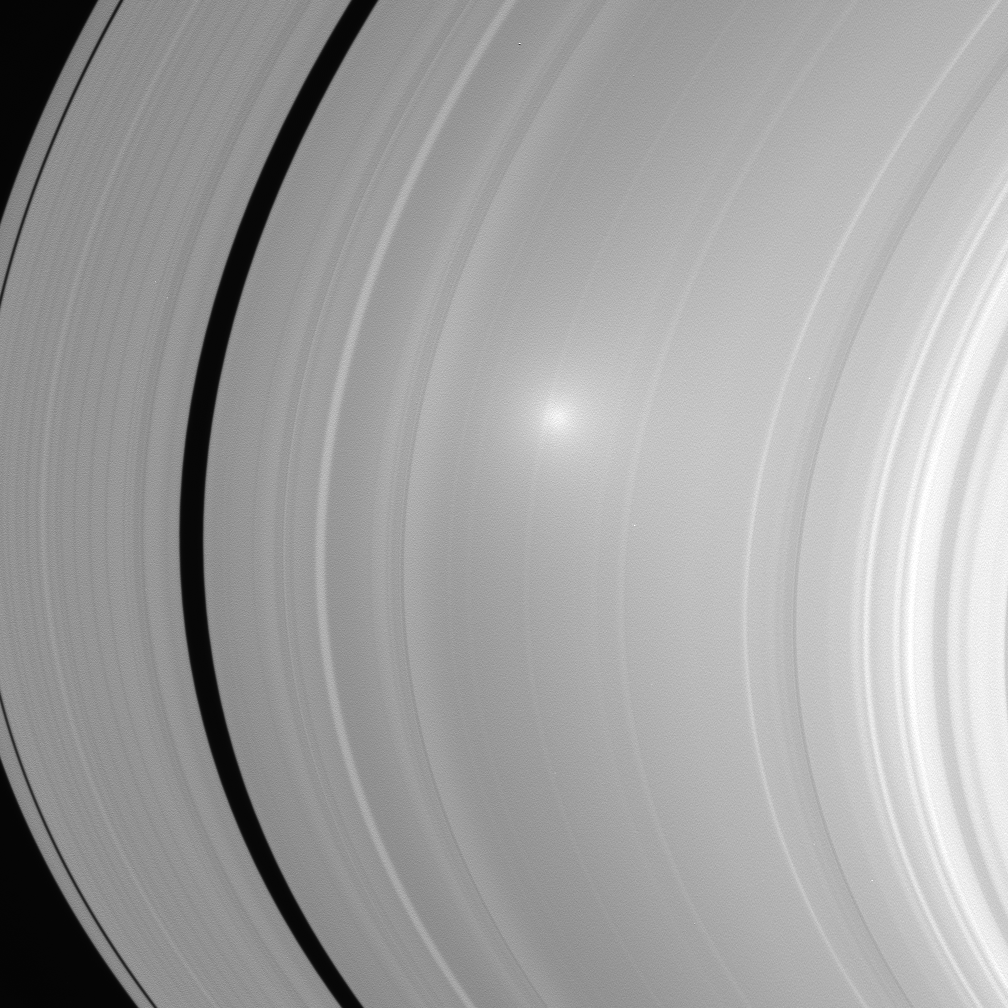

Opposition Surge on the A Ring

Two images of Saturn’s A and B ring showcase the opposition effect, a brightness surge that is visible on Saturn’s rings when the Sun is directly behind the spacecraft.

This view is of the A ring. See PIA08248 for the view of the B ring.

The opposition effect exists because of two contributing factors. One is due to the fact that the shadows of ring particles directly opposite the Sun from Cassini — the region of opposition — fall completely behind the particles as seen from the spacecraft. These shadows are thus not visible to the spacecraft: all ring particle surfaces visible to the spacecraft in these two images are in sunlight and therefore bright. Much farther away from the region of opposition, the ring particle shadows become more visible and the scene becomes less bright. The brightness falls off in a circular fashion around the opposition point. The main factor to the opposition surge in this image is an optical phenomenon called “coherent backscatter.” Here, the electromagnetic signal from the rays of scattered sunlight making its way back to the spacecraft is enhanced near the region of opposition because, instead of canceling, the electric and magnetic fields comprising the scattered radiation fluctuate in unison.

The images were taken in visible light with the Cassini spacecraft wide-angle camera on July 23, 2006 at a distance of approximately 262,000 kilometers (163,000 miles) from Saturn. Image scale in the radial, or outward from Saturn, direction is 13 kilometers (8 miles) per pixel.

The Cassini-Huygens mission is a cooperative project of NASA, the European Space Agency and the Italian Space Agency. The Jet Propulsion Laboratory, a division of the California Institute of Technology in Pasadena, manages the mission for NASA’s Science Mission Directorate, Washington, D.C. The Cassini orbiter and its two onboard cameras were designed, developed and assembled at JPL. The imaging operations center is based at the Space Science Institute in Boulder, Colo.

Credit: NASA/JPL/Space Science Institute